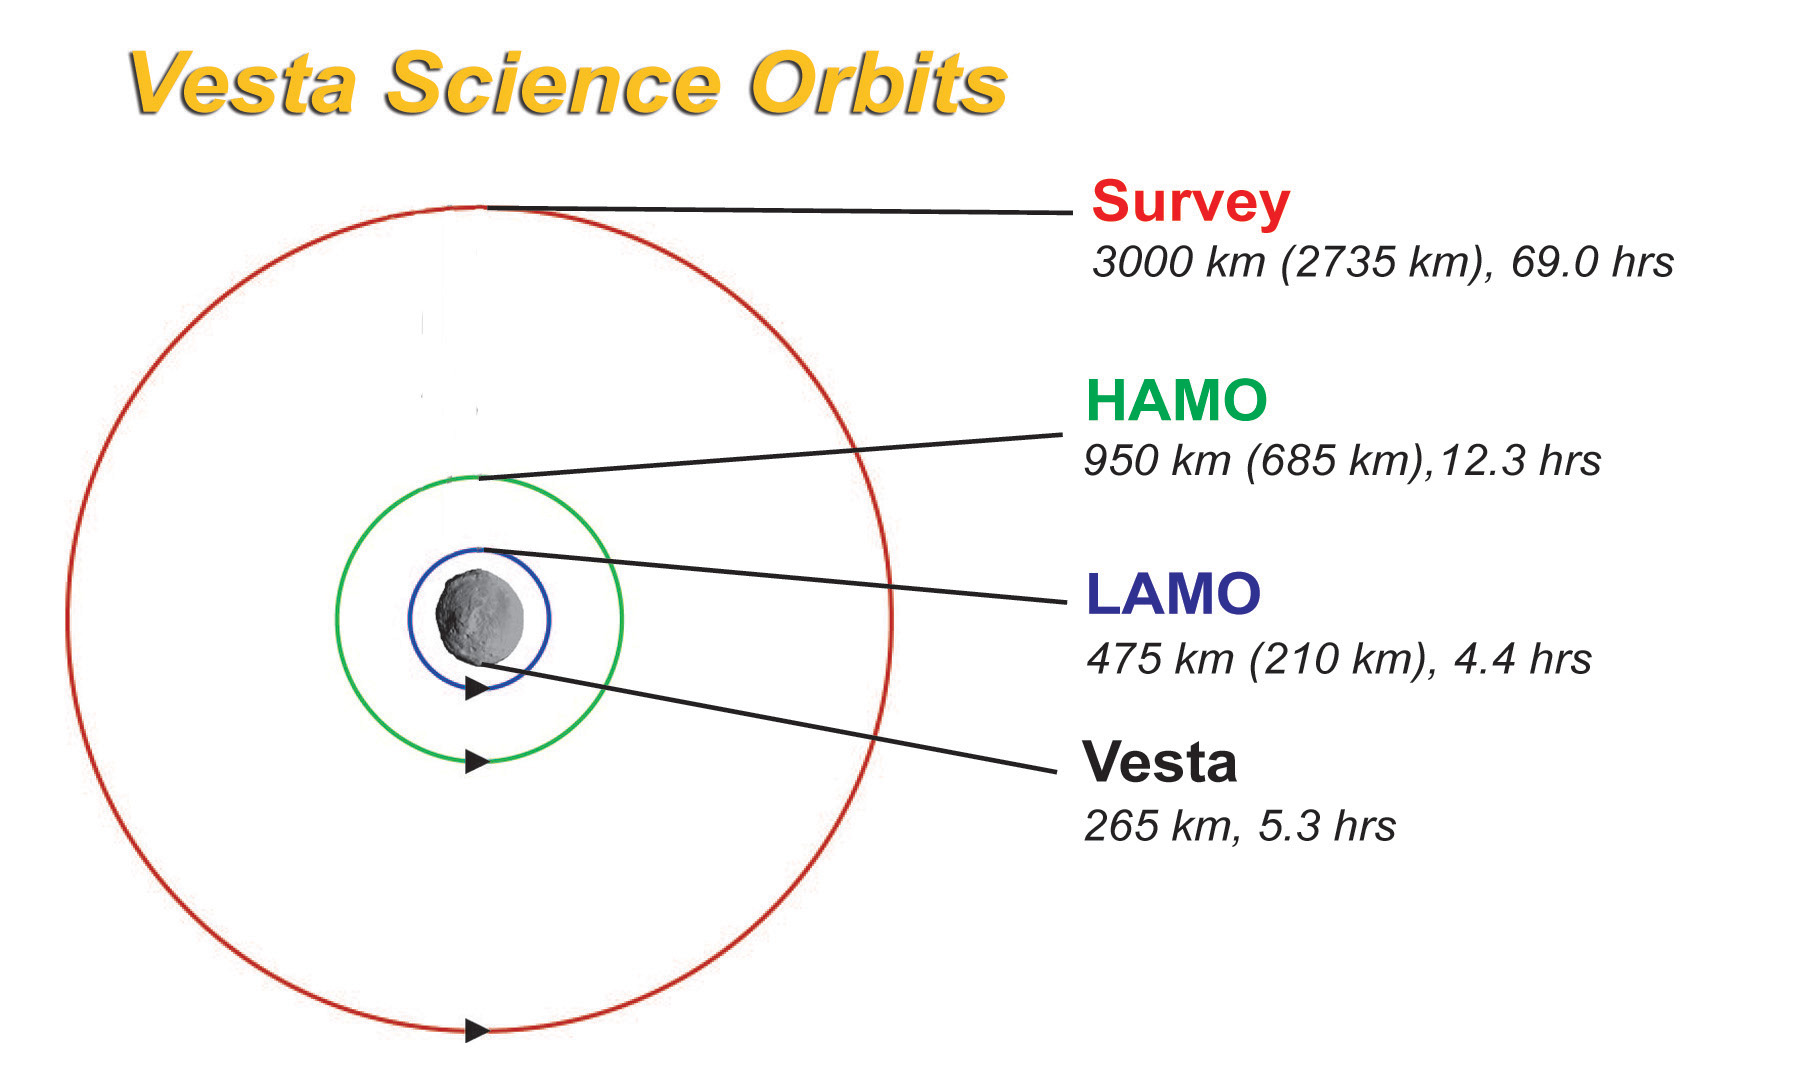

Vesta Science Orbits

Vesta science orbits from NASA’s Dawn mission, and part of the Mission Art series.

Dawn’s mission is managed by JPL for NASA’s Science Mission Directorate in Washington. Dawn is a project of the directorate’s Discovery Program, managed by NASA’s Marshall Space Flight Center in Huntsville, Alabama. UCLA is responsible for overall Dawn mission science. Orbital ATK, Inc., in Dulles, Virginia, designed and built the spacecraft. The German Aerospace Center, the Max Planck Institute for Solar System Research, the Italian Space Agency and the Italian National Astrophysical Institute are international partners on the mission team.

Credit: NASA/UCLA/McREL